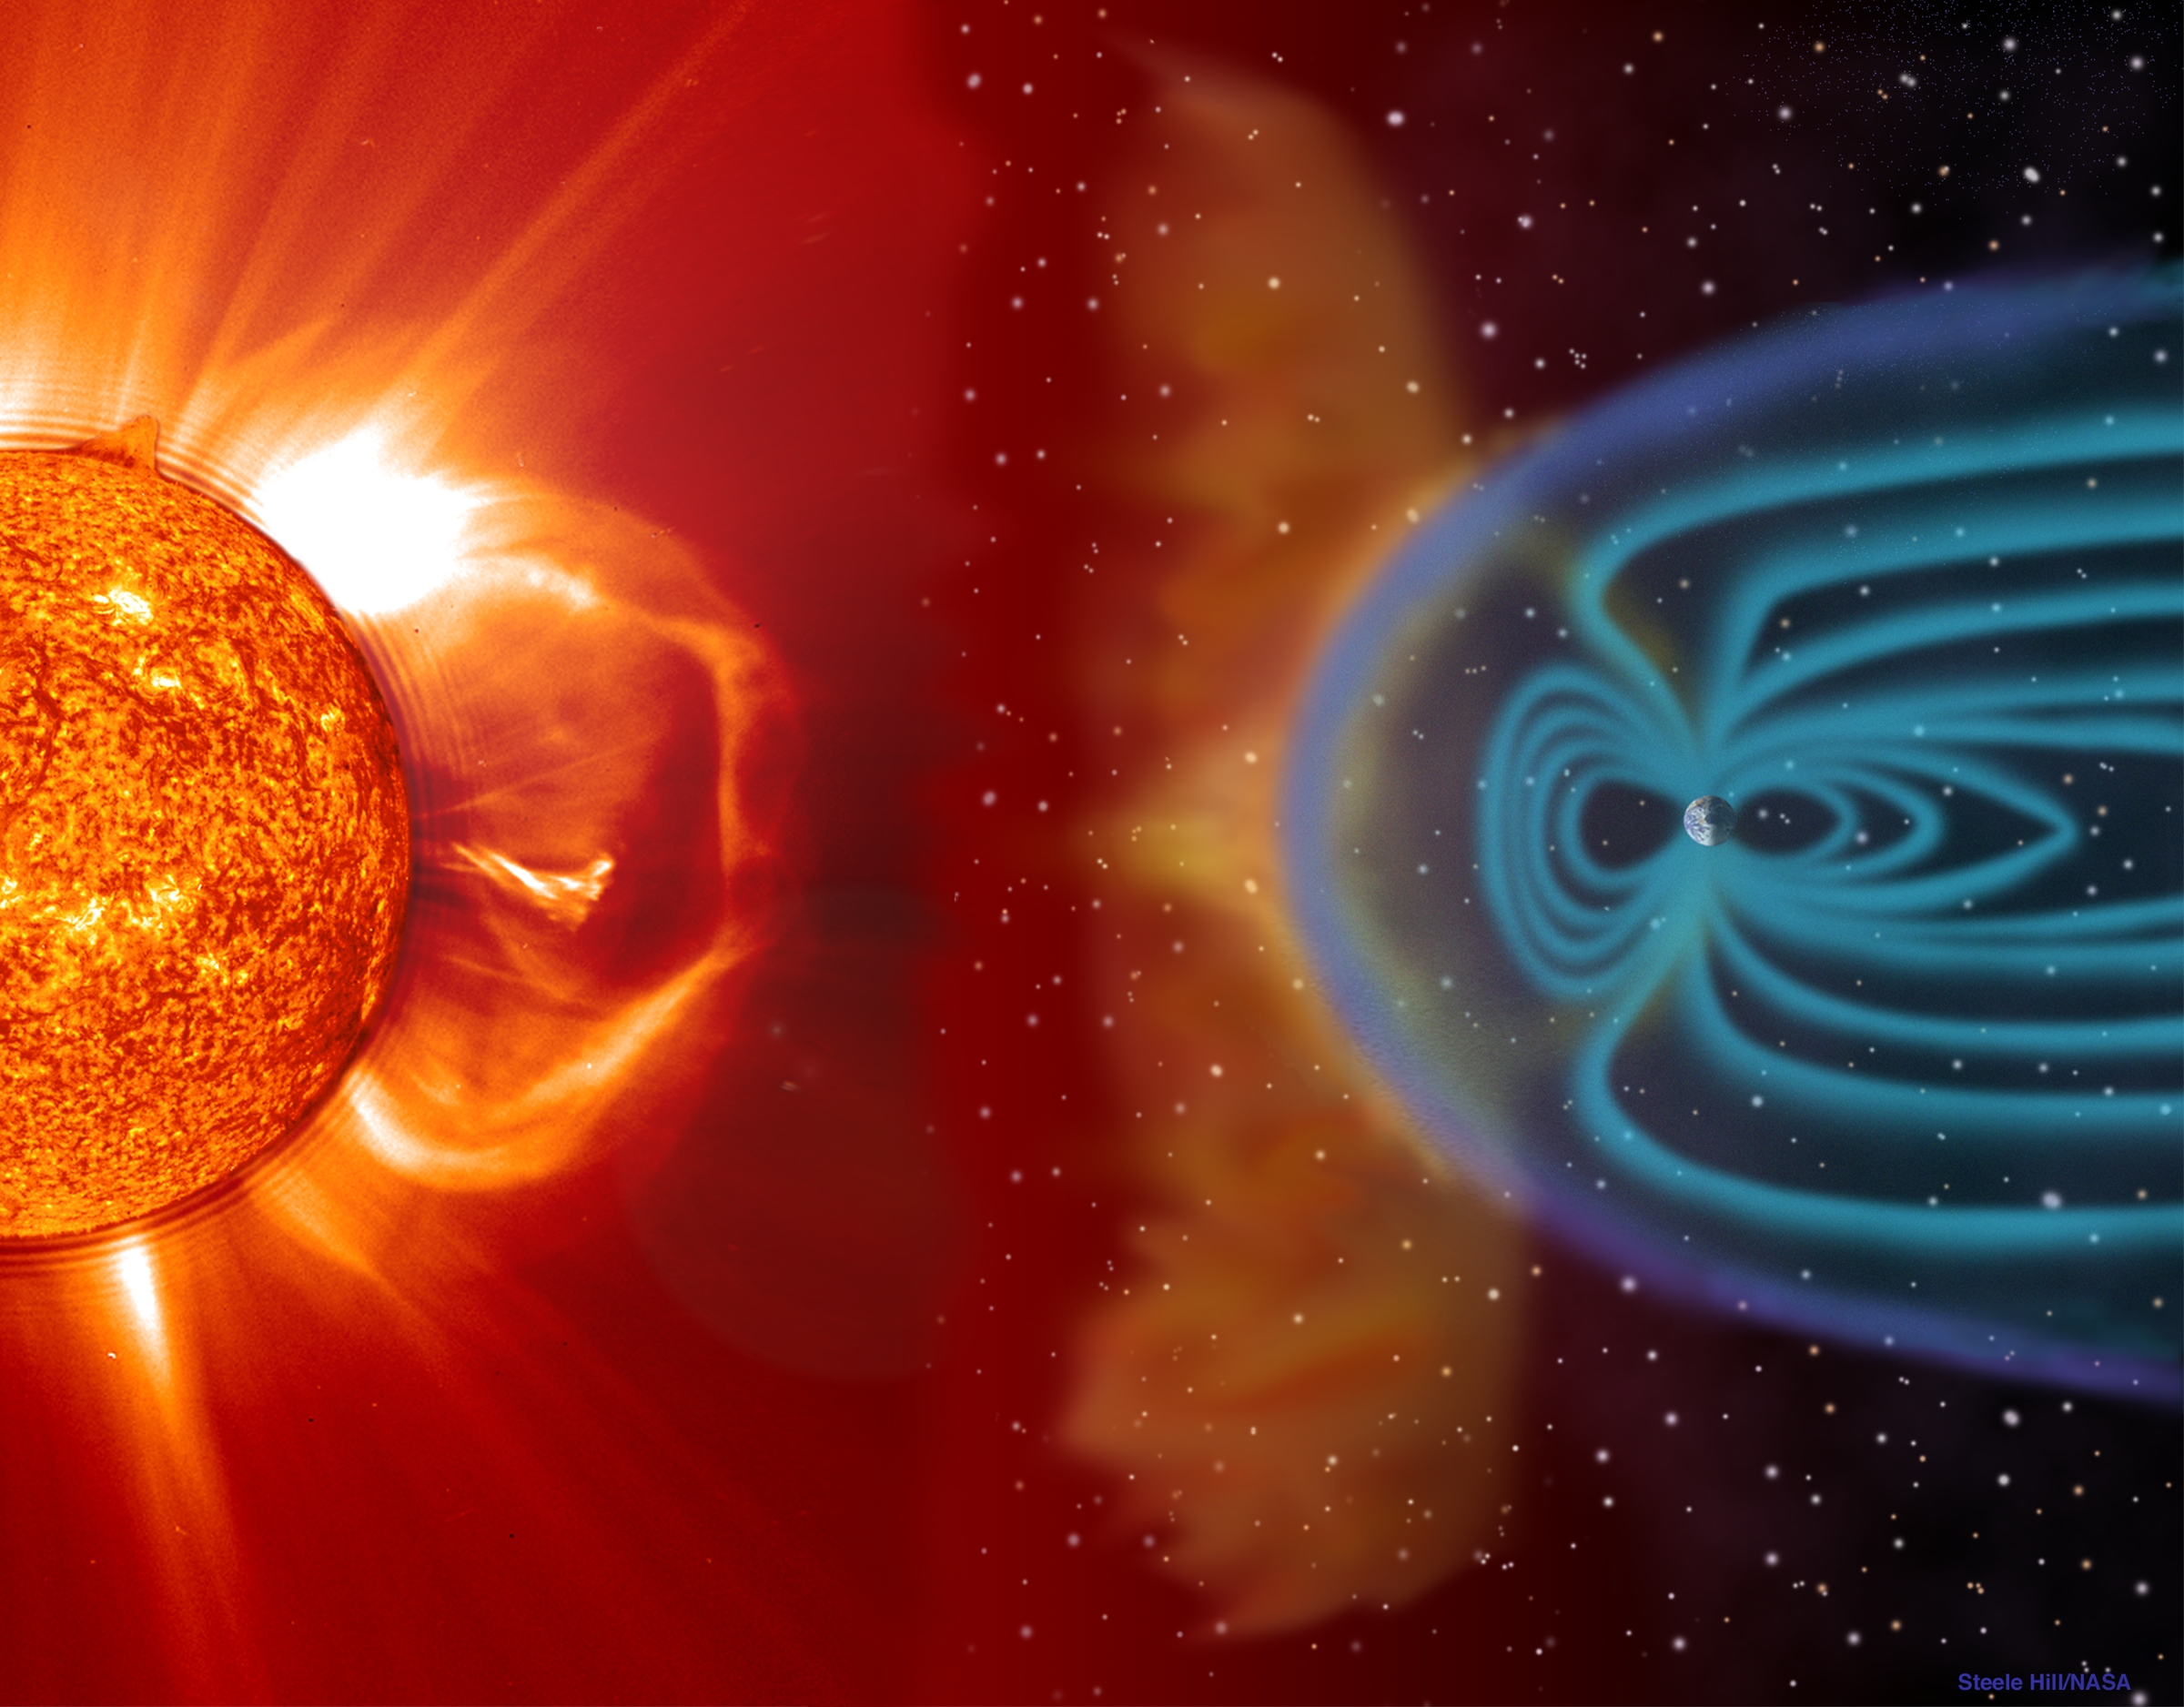

NASA Sun Earth

CME blast and subsequent impact at Earth -- This illustration shows a CME blasting off the Sun’s surface in the direction of Ea CME blast and subsequent impact at Earth -- This illustration shows a CME blasting off the Sun’s surface in the direction of Earth. This left portion is composed of an EIT 304 image superimposed on a LASCO C2 coronagraph. Two to four days later, the CME cloud is shown striking and beginning to be mostly deflected around the Earth’s magnetosphere. The blue paths emanating from the Earth’s poles represent some of its magnetic field lines. The magnetic cloud of plasma can extend to 30 million miles wide by the time it reaches earth. These storms, which occur frequently, can disrupt communications and navigational equipment, damage satellites, and even cause blackouts. (Objects in the illustration are not drawn to scale.)

Credit: NASA/GSFC/SOHO/ESA